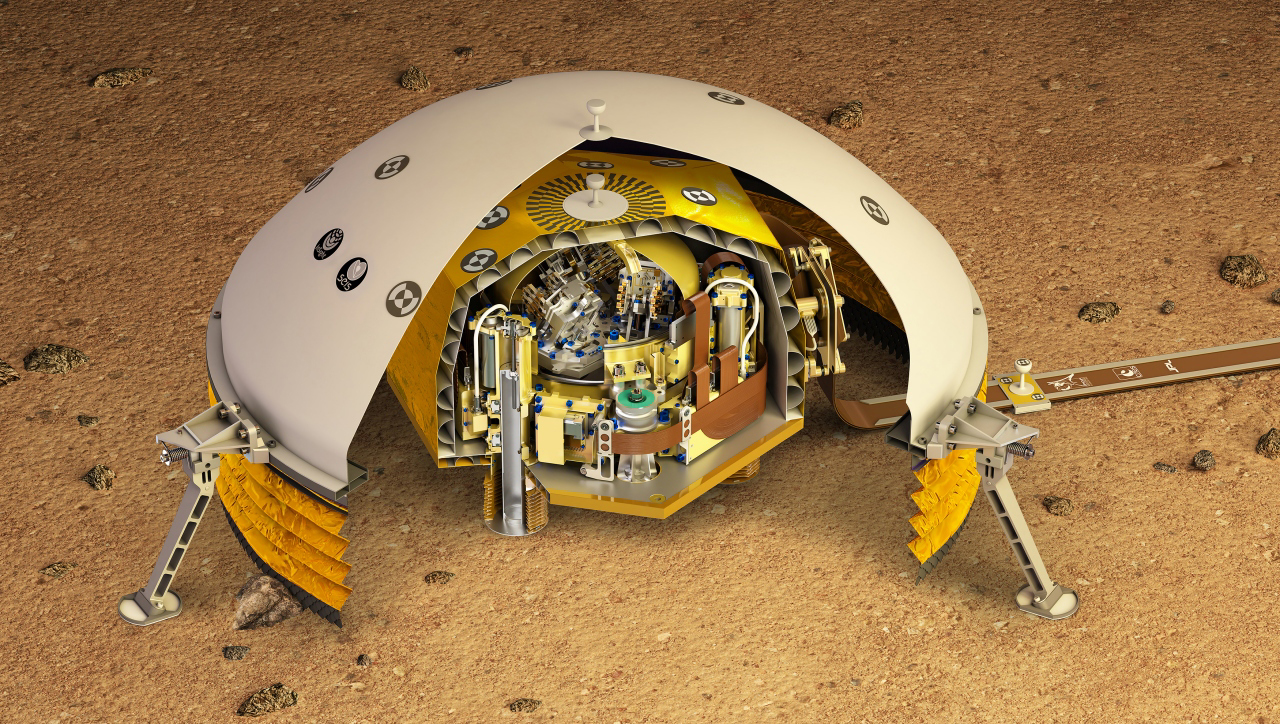

Cutaway of SEIS (Artist’s Concept)

This artist’s rendering shows a cutaway of the Seismic Experiment for Interior Structure instrument, or SEIS, which will fly as part of NASA’s Mars InSight lander. SEIS is a highly sensitive seismometer that will be used to detect marsquakes from the Red Planet’s surface for the first time.

There are two layers in this cutaway. The outer layer is the Wind and Thermal Shield — a covering that protects the seismometer from the Martian environment. The wind on Mars, as well as extreme temperature changes, could affect the highly sensitive instrument.

The inside layer is SEIS itself, a brass-colored dome that houses the instrument’s three pendulums. These insides are inside a titanium vacuum chamber to further isolate them from temperature changes on the Martian surface.

JPL, a division of Caltech in Pasadena, California, manages the InSight Project for NASA’s Science Mission Directorate, Washington. Lockheed Martin Space, Denver, built the spacecraft. InSight is part of NASA s Discovery Program, which is managed by NASA’s Marshall Space Flight Center in Huntsville, Alabama.

Credit: NASA/JPL-Caltech/CNES/IPGP